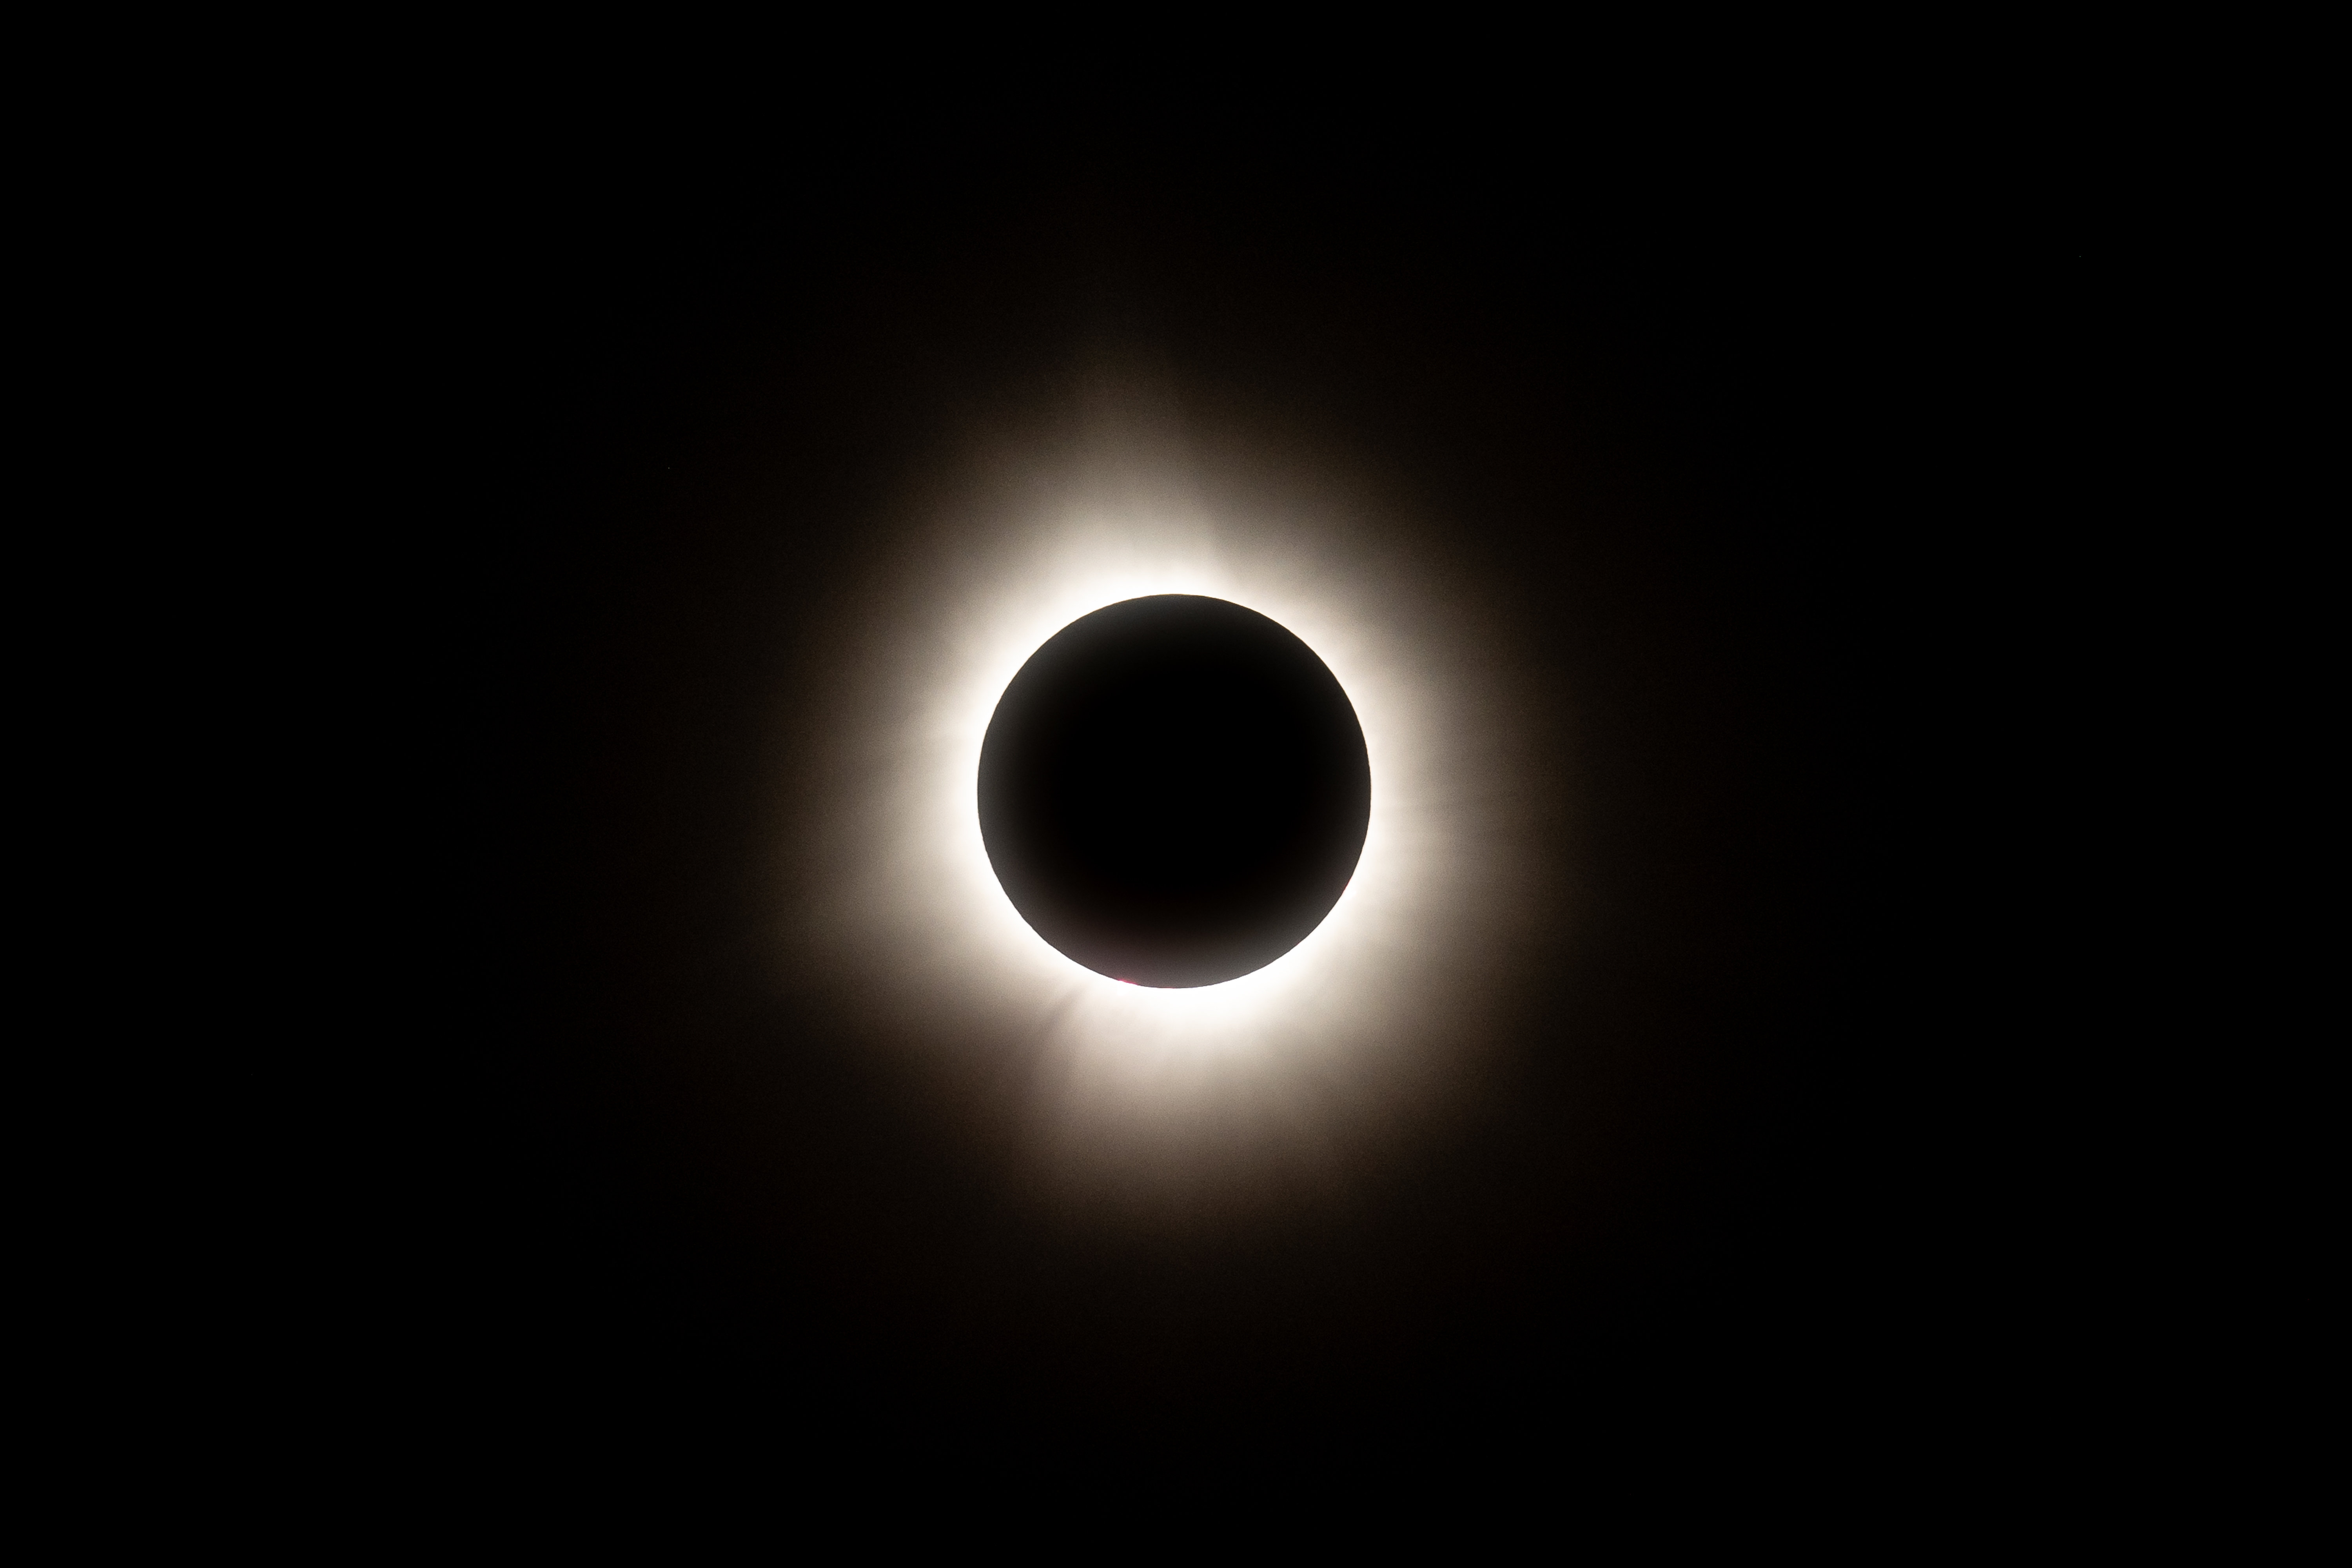

2024 Total Solar Eclipse

A total solar eclipse is seen from NASA's Glenn Research Center, Monday, April 8, 2024, in Cleveland, Ohio. A total solar eclipse swept across a narrow portion of the North American continent from Mexico’s Pacific coast to the Atlantic coast of Newfoundland, Canada. A partial solar eclipse was visible across the entire North American continent along with parts of Central America and Europe.

Credit: NASA/GRC/Jordan Salkin